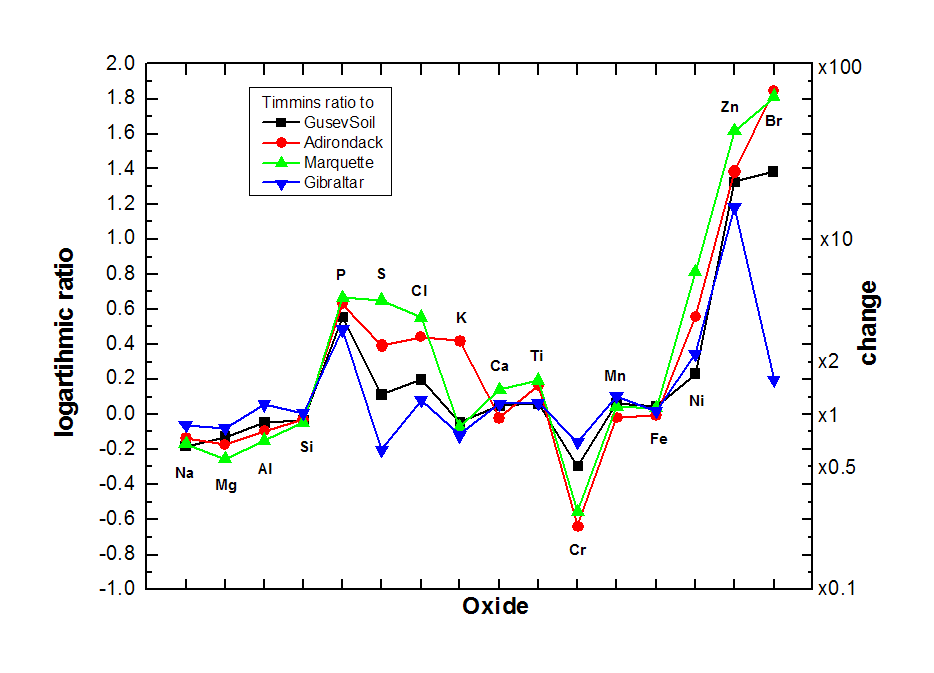

Elevated Zinc and Bromine in Rock on Endeavour Rim

This graphic presents information gained by examining part of the Martian rock called “Tisdale 2” with the alpha particle X-ray spectrometer on Mars rover Opportunity and comparing the composition measured there with compositions of other targets examined by Opportunity and its rover twin, Spirit.

The comparison targets are soil in Gusev crater, examined by Spirit; the relatively fresh basaltic rock Adirondack, examined by Spirit; the stony meteorite Marquette examined by Opportunity; and Gibraltar, an example of sulfate-rich bedrock examined by Opportunity. The target area on Tisdale 2, called “Timmins 1,” contains elevated levels of bromine (Br), zinc (Zn), phosphorus (P), sulfur (S) and chlorine (Cl) relative to the non-sulfate-rich comparison rocks, and high levels of zinc and phosphorus relative to Gibraltar.

Credit: NASA/JPL-Caltech/Cornell/Max Planck Institute/University of Guelph